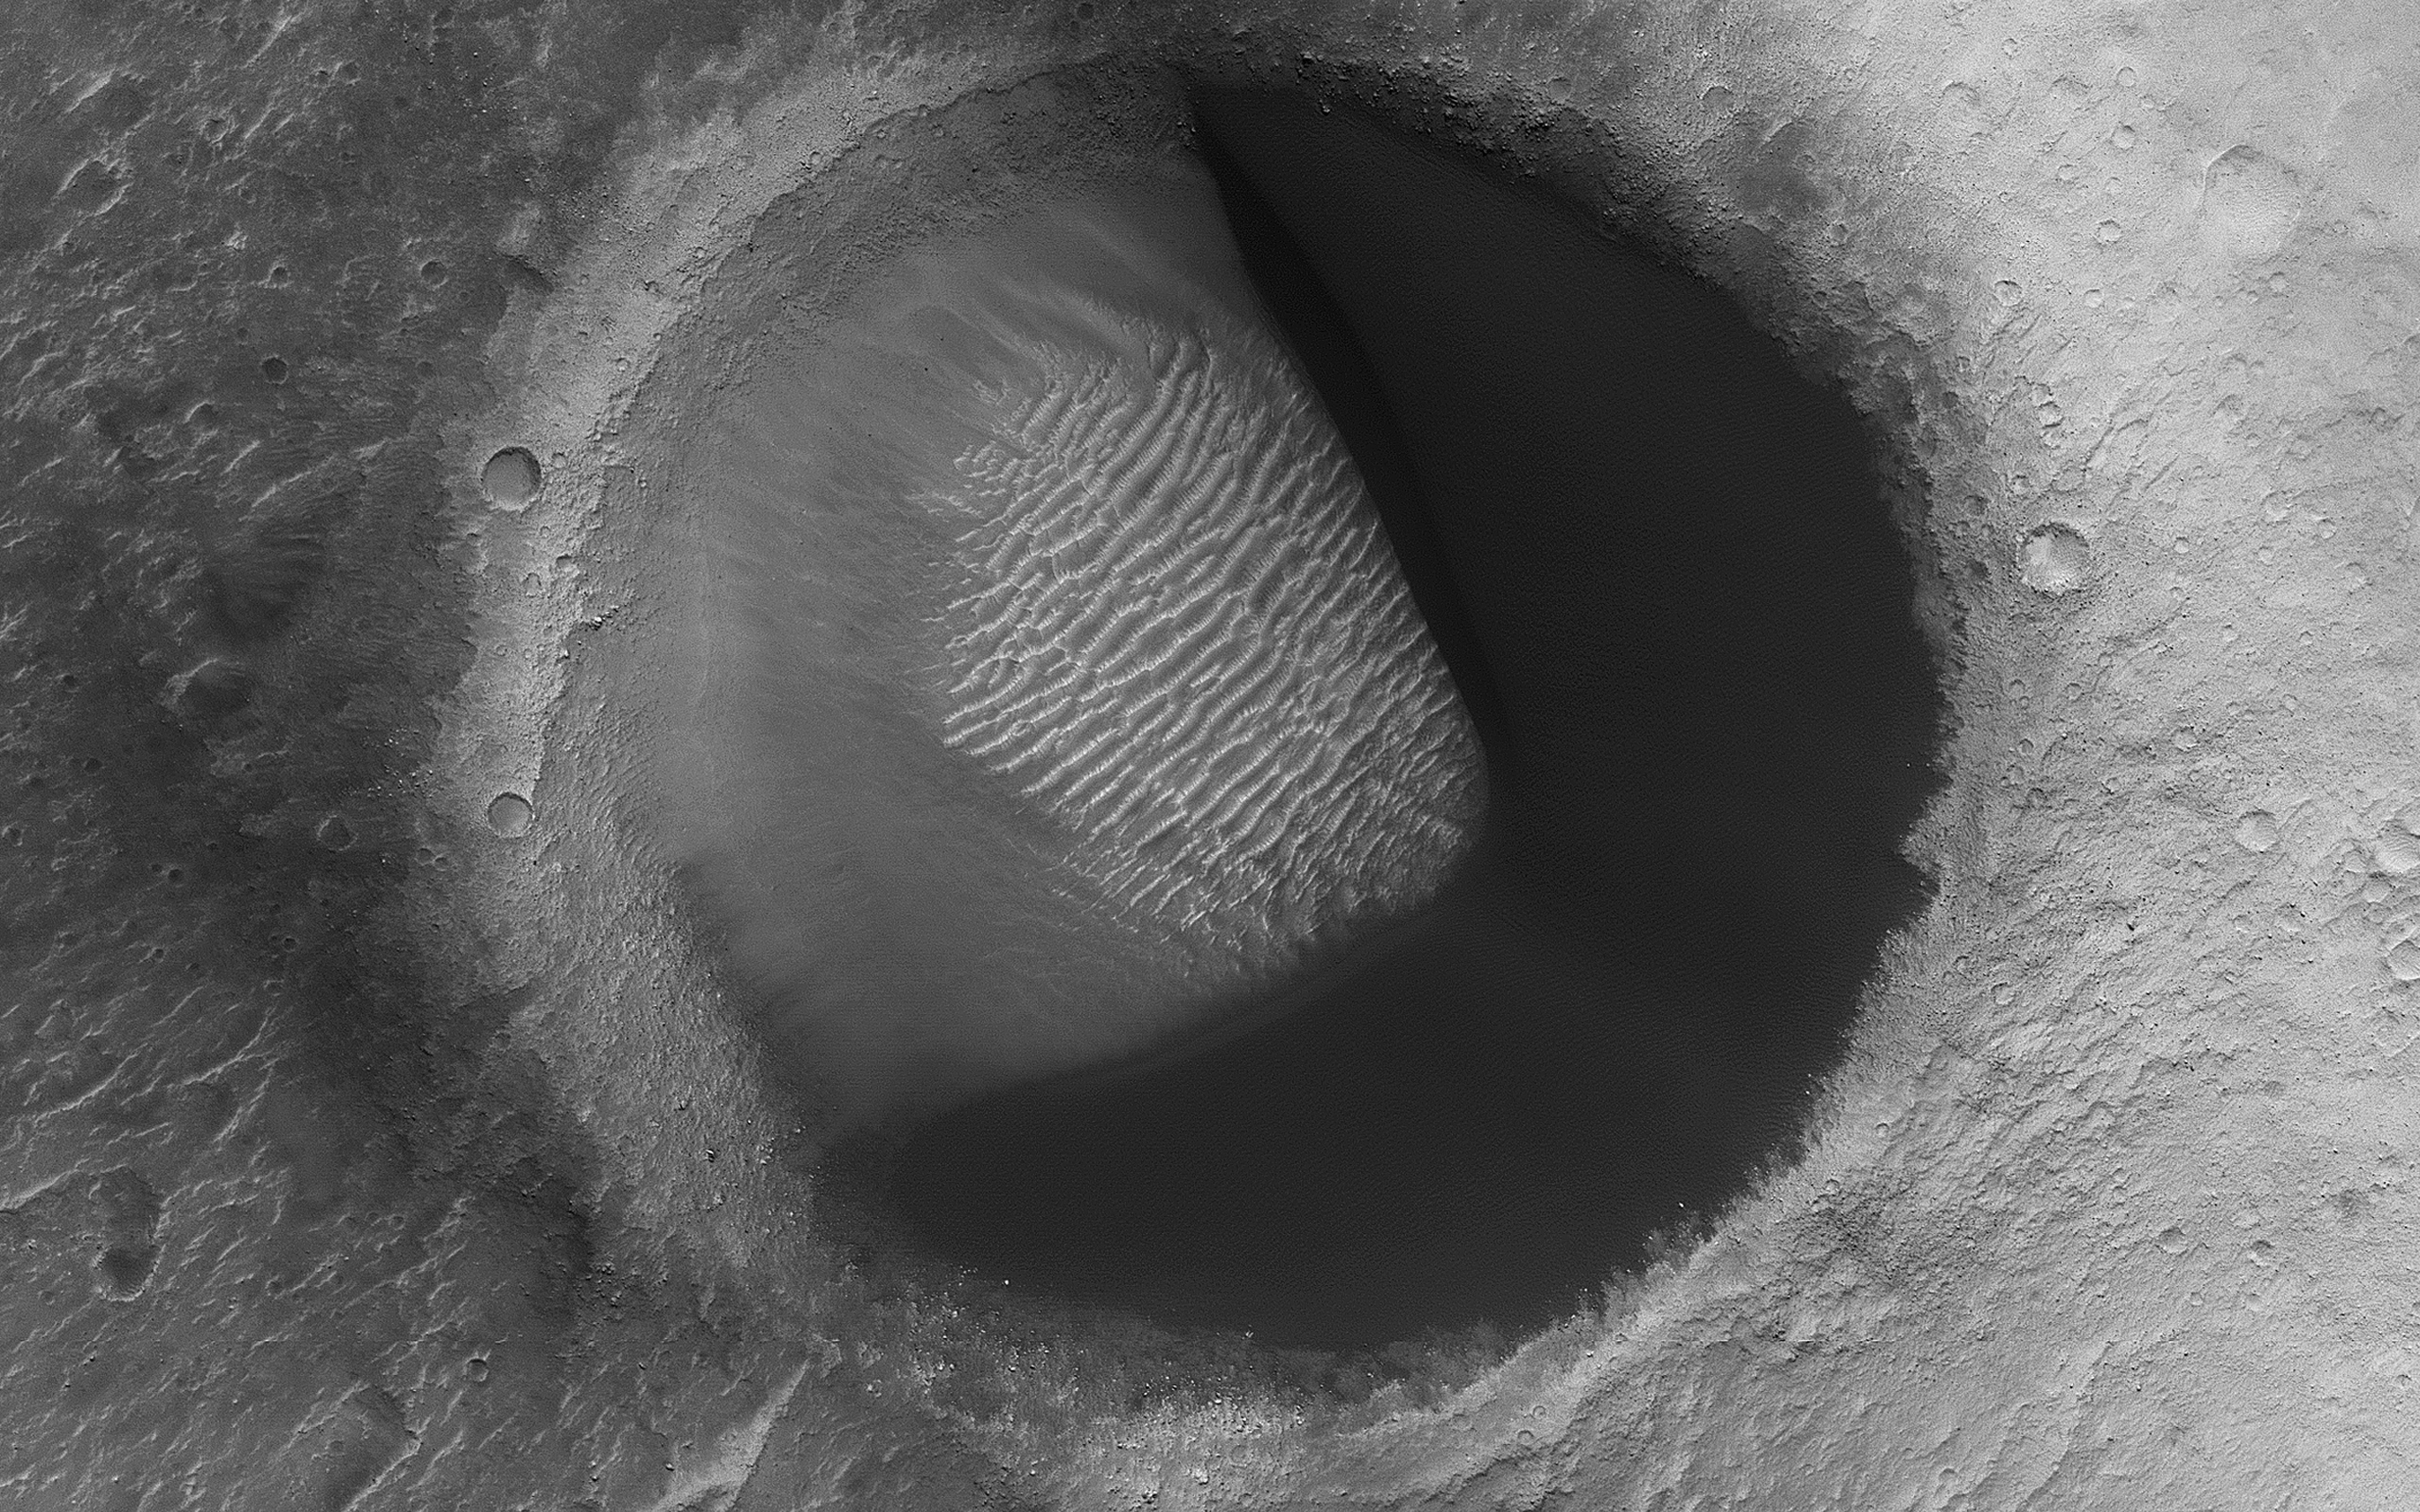

Barchan Pac-Man

The map is projected here at a scale of 50 centimeters (19.7 inches) per pixel.
[The original image scale is 55.9 centimeters (22.0 inches) per pixel (with 2 x 2 binning); objects on the order of 168 centimeters (66.1 inches) across are resolved.] North is up.
This image from NASA’s Mars Reconnaissance Orbiter shows barchan sand dunes, common on Mars and often forming vast dune fields within very large (tens to hundreds of kilometers) impact basins. The regions upwind of barchans are usually devoid of sandy bedforms, so if you were walking in a downwind direction, then the barchans would seem to appear out of nowhere.

As you walk downwind, you would notice the barchans link up (“joining arms”) and eventually slope into featureless sand sheets. We call this progression of dunes a “Herschel-type dune field” named after the first place this sequence was described: Herschel Crater.

But here is something interesting: a barchan dune filling the upwind portion of a small impact crater in a Pac-Man-like shape. This “dune-in-a-crater” is nearly at the highest extent of the field. It is also probably a rare configuration, and over the next few tens of thousands of years the sand will be blown out of the crater.

The University of Arizona, Tucson, operates HiRISE, which was built by Ball Aerospace & Technologies Corp., Boulder, Colorado. NASA’s Jet Propulsion Laboratory, a division of Caltech in Pasadena, California, manages the Mars Reconnaissance Orbiter Project for NASA’s Science Mission Directorate, Washington.

Credit: NASA/JPL-Caltech/Univ. of Arizona